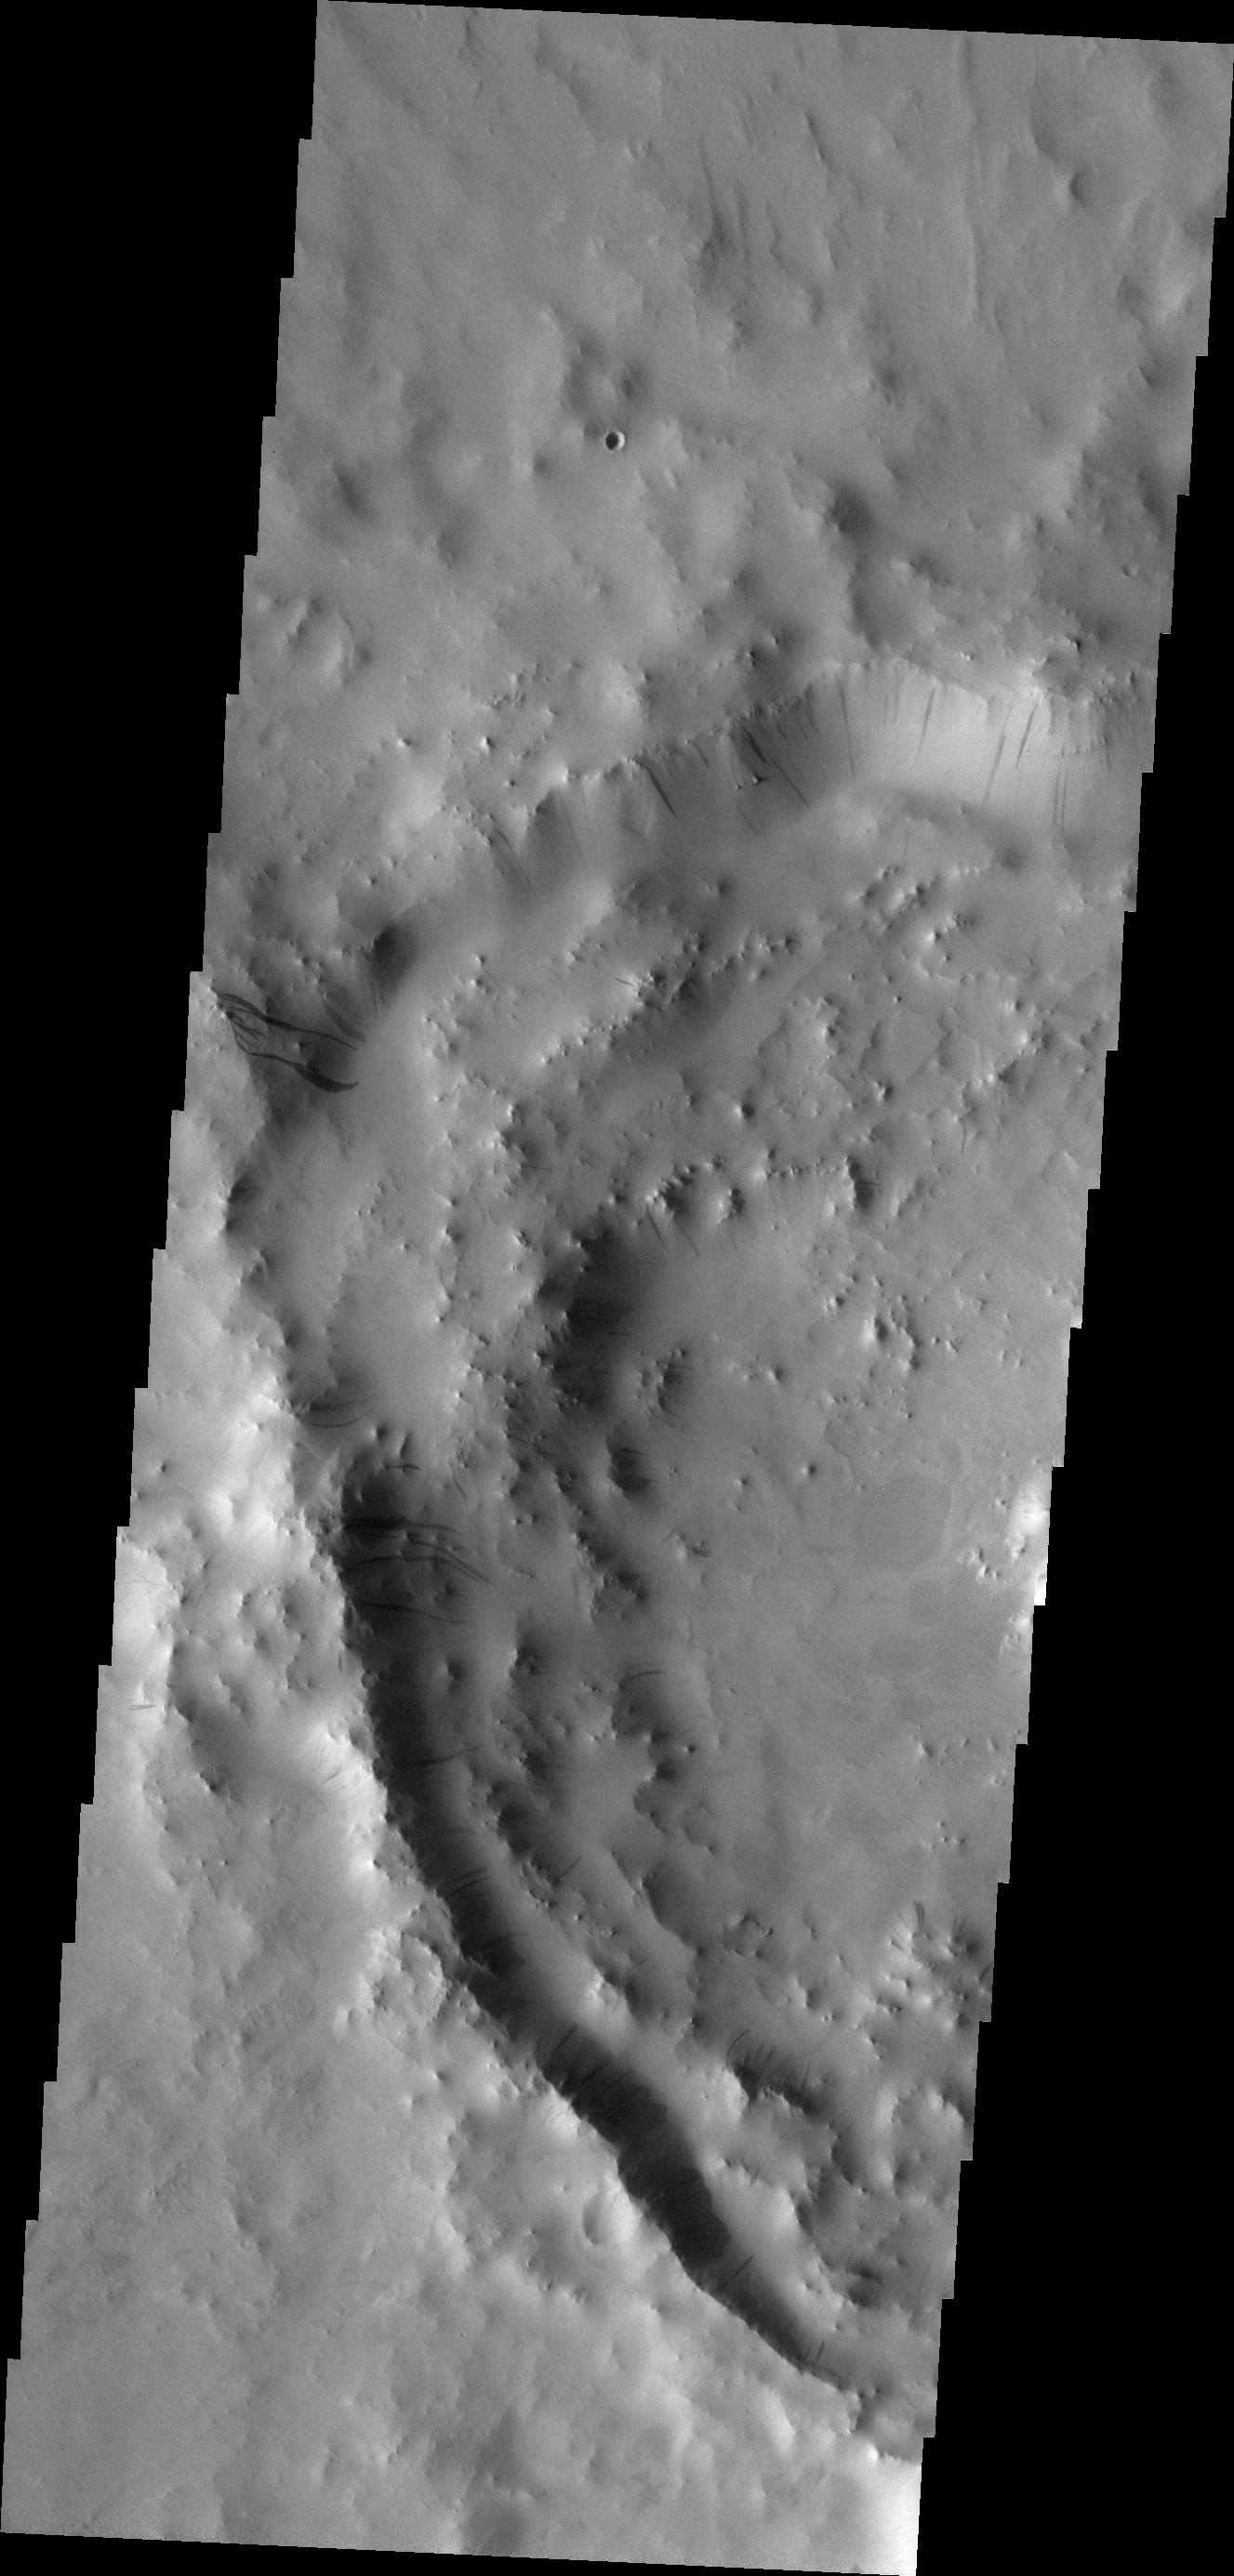

Dark Slope Streaks

The western rim of this crater contains multiple groups of dark slope streaks. These streaks are created when surface dust slides downward, revealing the darker material beneath.

Image information: VIS instrument. Latitude 9.1N, Longitude 39.7E. 18 meter/pixel resolution.

Please see the THEMIS Data Citation Note for details on crediting THEMIS images.

Note: this THEMIS visual image has not been radiometrically nor geometrically calibrated for this preliminary release. An empirical correction has been performed to remove instrumental effects. A linear shift has been applied in the cross-track and down-track direction to approximate spacecraft and planetary motion. Fully calibrated and geometrically projected images will be released through the Planetary Data System in accordance with Project policies at a later time.

NASA’s Jet Propulsion Laboratory manages the 2001 Mars Odyssey mission for NASA’s Office of Space Science, Washington, D.C. The Thermal Emission Imaging System (THEMIS) was developed by Arizona State University, Tempe, in collaboration with Raytheon Santa Barbara Remote Sensing. The THEMIS investigation is led by Dr. Philip Christensen at Arizona State University. Lockheed Martin Astronautics, Denver, is the prime contractor for the Odyssey project, and developed and built the orbiter. Mission operations are conducted jointly from Lockheed Martin and from JPL, a division of the California Institute of Technology in Pasadena.

Credit: NASA/JPL/ASU